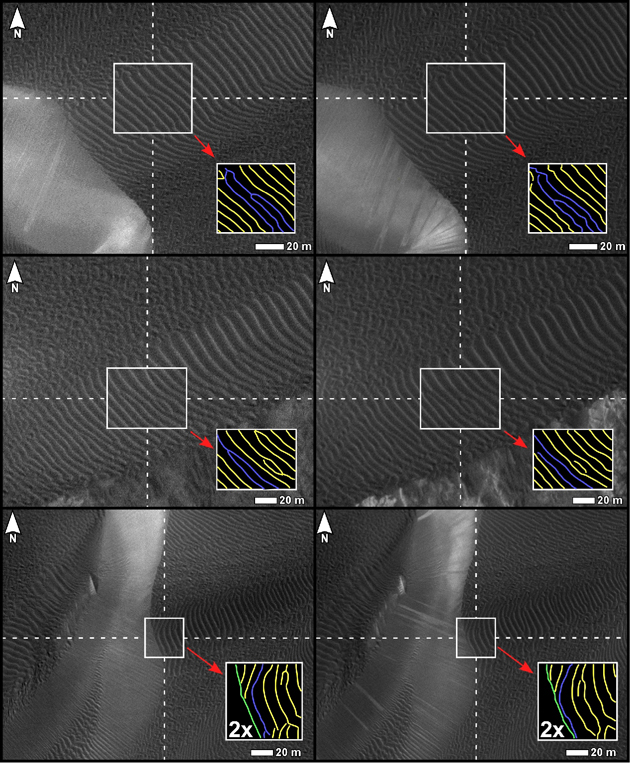

Changes in Ripples on Martian Dunes in Nili Patera

Three pairs of before and after images from the High Resolution Imaging Science Experiment (HiRISE) camera on NASA’s Mars Reconnaissance Orbiter illustrate movement of ripples on dark sand dunes in the Nili Patera region of Mars.

The three images on the left are excerpts from a June 30, 2007, observation (late autumn at the site). The three on the right are of the same ground observed 15 weeks later, on Oct. 13, 2007 (winter at the site). Ripple crests discernible in the central portion of each image are diagrammed in the lower right portion of each image, with blue lines highlighting the largest changes. White scale bars in the bottom right of each of the six images are 20 meters (66 feet) long. North is toward the top.

A locator map at PIA12857 shows the context for the areas shown in these images. The inset box there labeled 3a-a’ indicates the location of the top pair here. The boxes 3b-b’ and 3c-c’ indicate the locations of the middle and bottom pairs here, respectively. The site is field of dark sand dunes at 9 degrees north latitude, 67 degrees east longitude.

This comparison is part of a study of whether wind-shaped bedforms on Mars — dunes and ripples — are actively migrating in present-day atmospheric conditions. It is from a presentation by S. Silvestro, L.K. Fenton and D.A. Vaz at the 41st Lunar and Planetary Sciences Conference, March 2010, reporting that the bedforms at this Nili Patera site are actively migrating. The changes suggest that these dunes are not heavily cemented or crusted.

Other products from the June 30, 2007, HiRISE observation of this dune field are available at http://hirise.lpl.arizona.edu/PSP_004339_1890. Other products from Oct. 13, 2007, observation are available at http://hirise.lpl.arizona.edu/PSP_005684_1890.

The University of Arizona, Tucson, operates the HiRISE camera, which was built by Ball Aerospace & Technologies Corp., Boulder, Colo. NASA’s Jet Propulsion Laboratory, a division of the California Institute of Technology, Pasadena, manages the Mars Reconnaissance Orbiter for the NASA Science Mission Directorate, Washington. Lockheed Martin Space Systems, Denver, is the spacecraft development and integration contractor for the project and built the spacecraft.

Credit: NASA/JPL-Caltech/University of Arizona/International Research School of Planetary Sciences